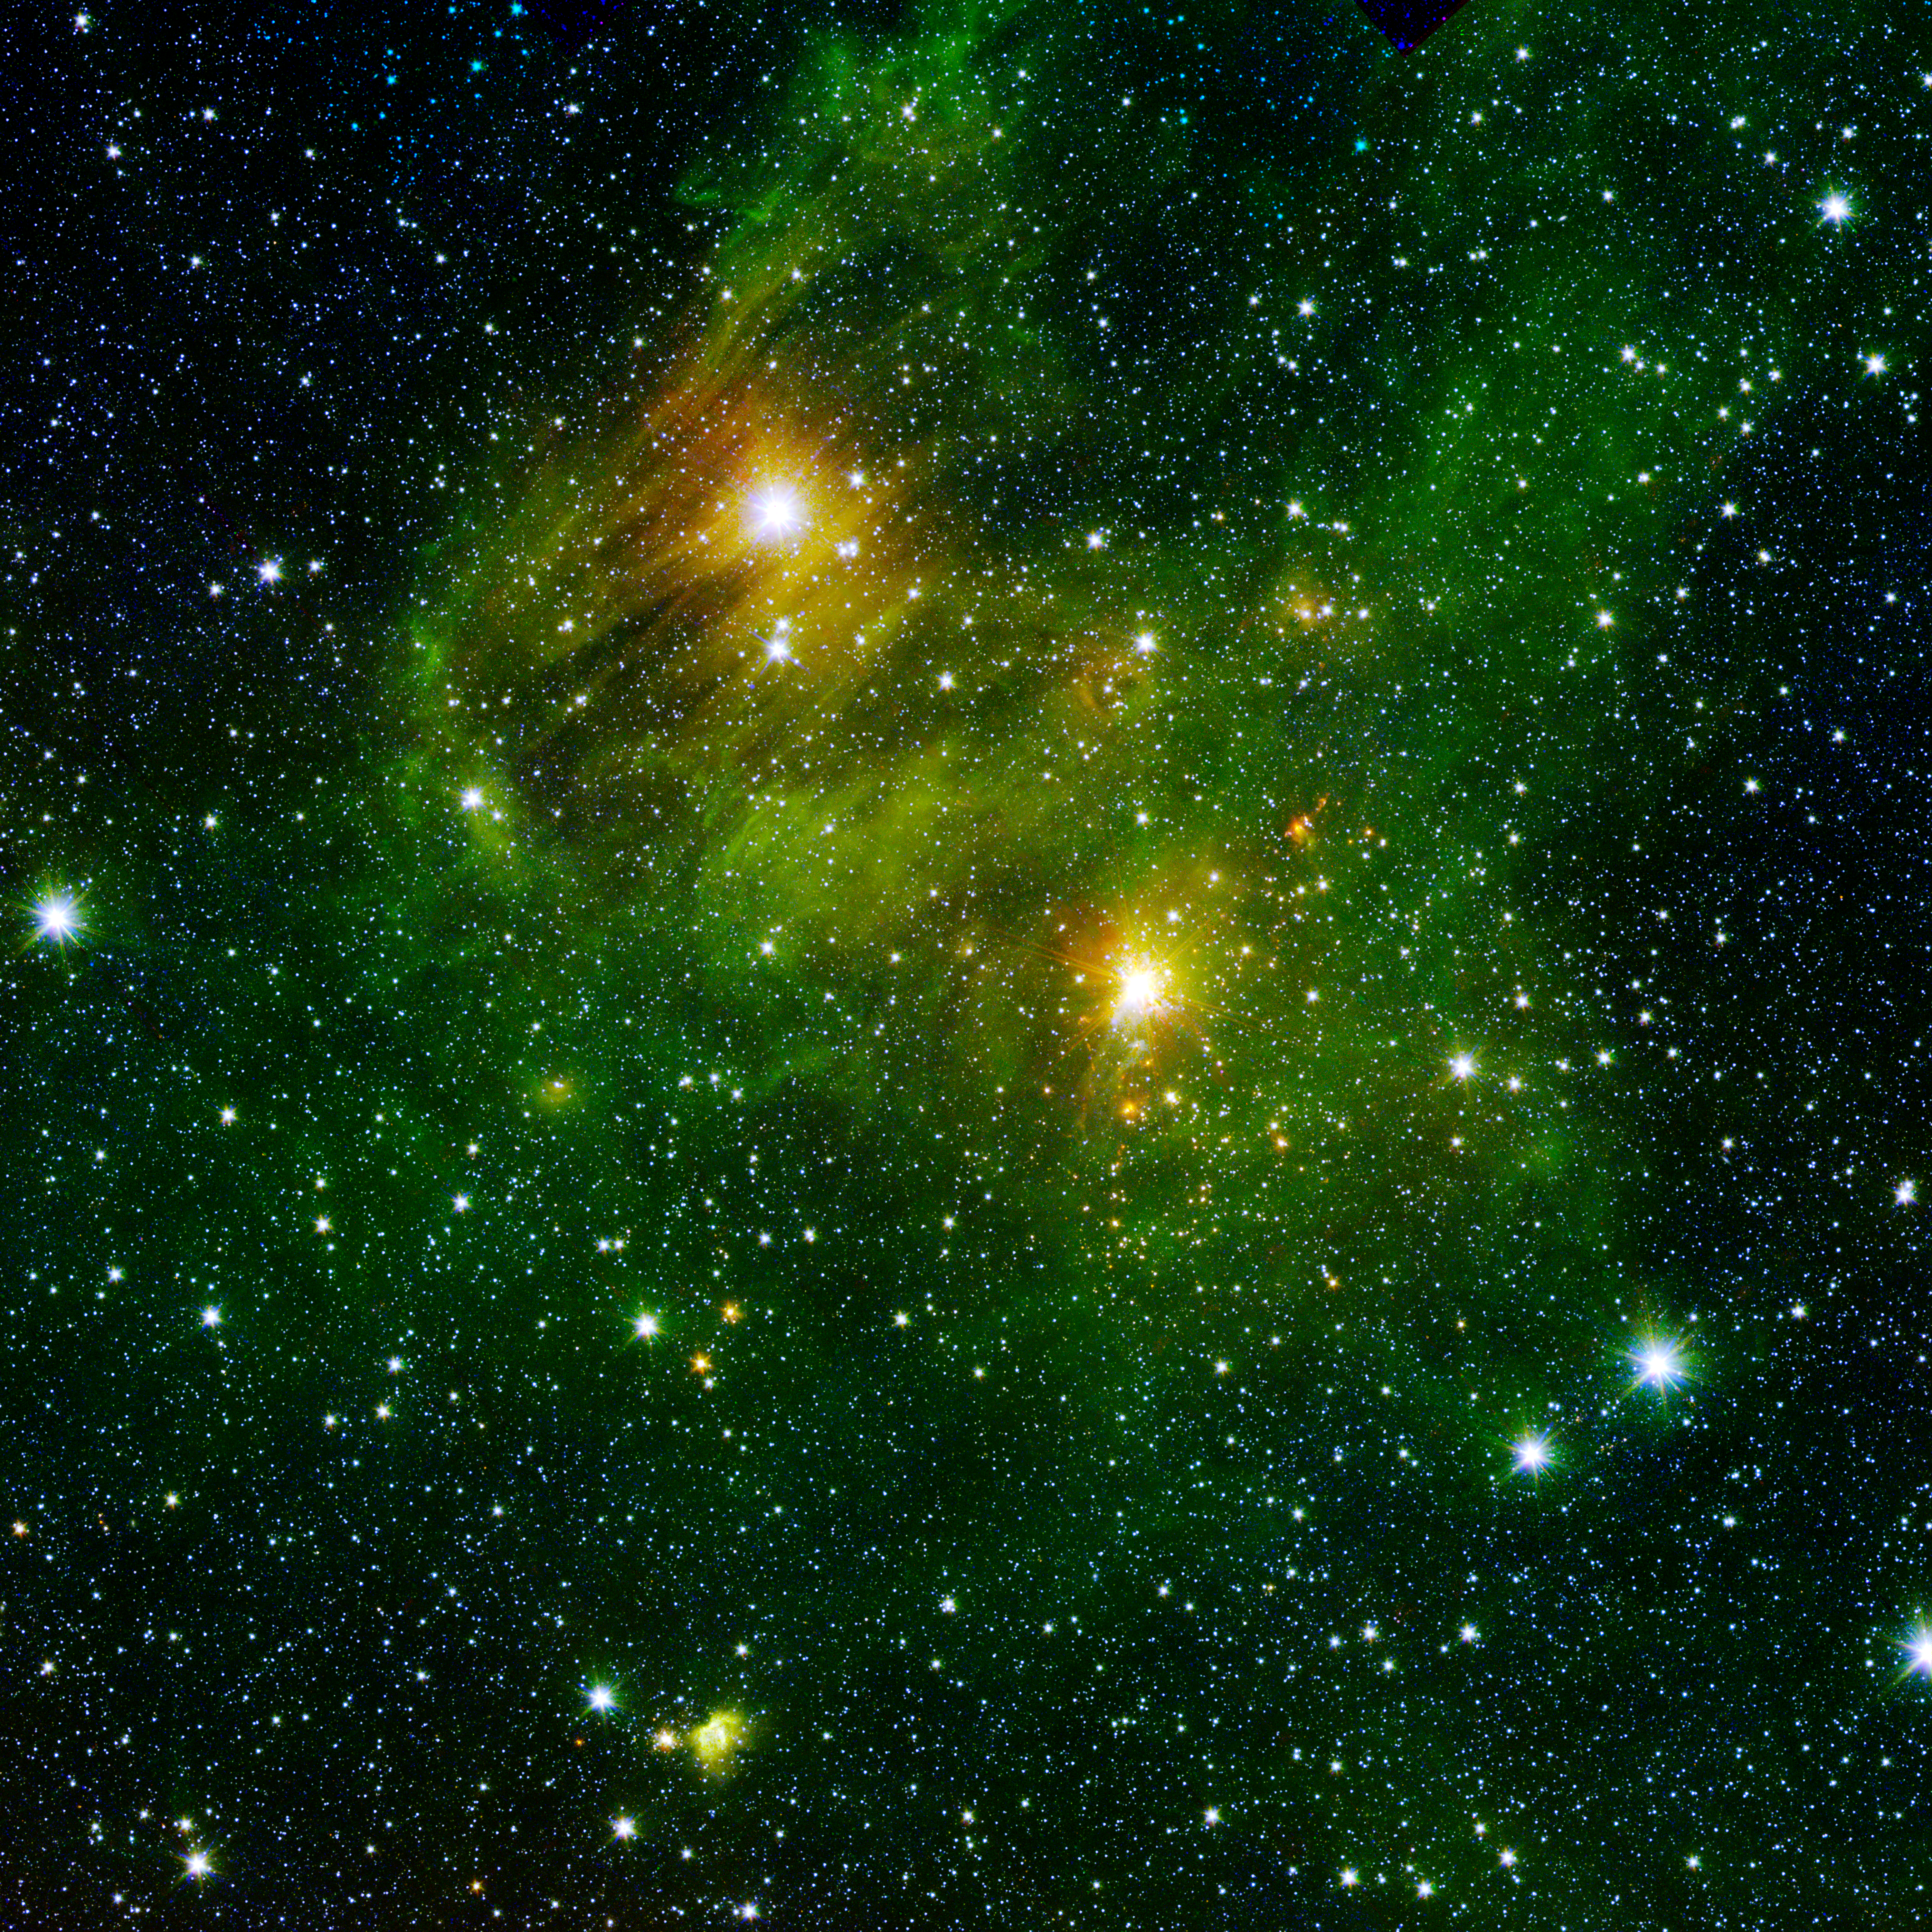

Bright Lights, Green City

Two extremely bright stars illuminate a greenish mist in this and other images from the new GLIMPSE360 survey. This fog is comprised of hydrogen and carbon compounds called polycyclic aromatic hydrocarbons (PAHs), which are found right here on Earth in sooty vehicle exhaust and on charred grills. In space, PAHs form in the dark clouds that give rise to stars. These molecules provide astronomers a way to visualize the peripheries of gas clouds and study their structures in great detail. PAHs are not actually "green;" a representative color coding in these images lets scientists observe PAHs glow in the infrared light that Spitzer sees, and which is invisible to us.

Strange streaks - likely dust grains that lined up with magnetic fields - distort the star in the top left. The fairly close, well-studied star GL 490 gleams in the middle right. The new GLIMPSE360 observations have revealed several small blobby outflows of gas from nearby forming stars, which indicate their youth. Such outflows are a great way to target really young, massive stars in their very earliest, hard-to-catch stages.

This image is a combination of data from Spitzer and the Two Micron All Sky Survey (2MASS). The Spitzer data was taken after Spitzer's liquid coolant ran dry in May 2009, marking the beginning of its "warm" mission. Light from Spitzer's remaining infrared channels at 3.6 and 4.5 microns has been represented in green and red, respectively. 2MASS 2.2 micron light is blue.

Credit: NASA/JPL-Caltech/2MASS/B. Whitney (SSI/University of Wisconsin)